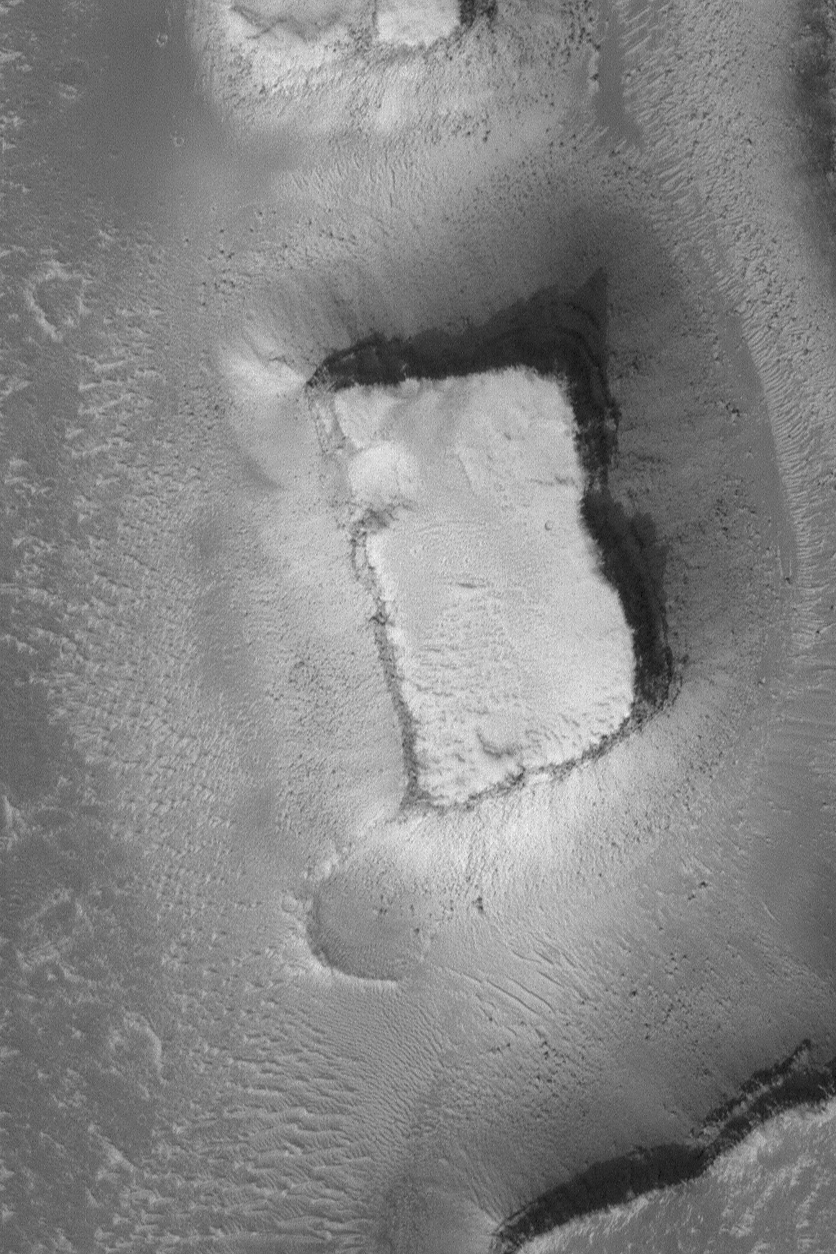

Mesa in Granicus Valles

15 April 2004
This Mars Global Surveyor (MGS) Mars Orbiter Camera (MOC) image shows a mesa left standing when erosion created the Granicus Valles system, located west of the Elysium volcanoes near 27.8°N, 224.3°W. Dark dots at the base of the mesa’s slopes and on the valley floor are large boulders. The image covers an area about 3 km (1.9 mi) across. Sunlight illuminates the scene from the lower left.

Credit: NASA/JPL/Malin Space Science Systems